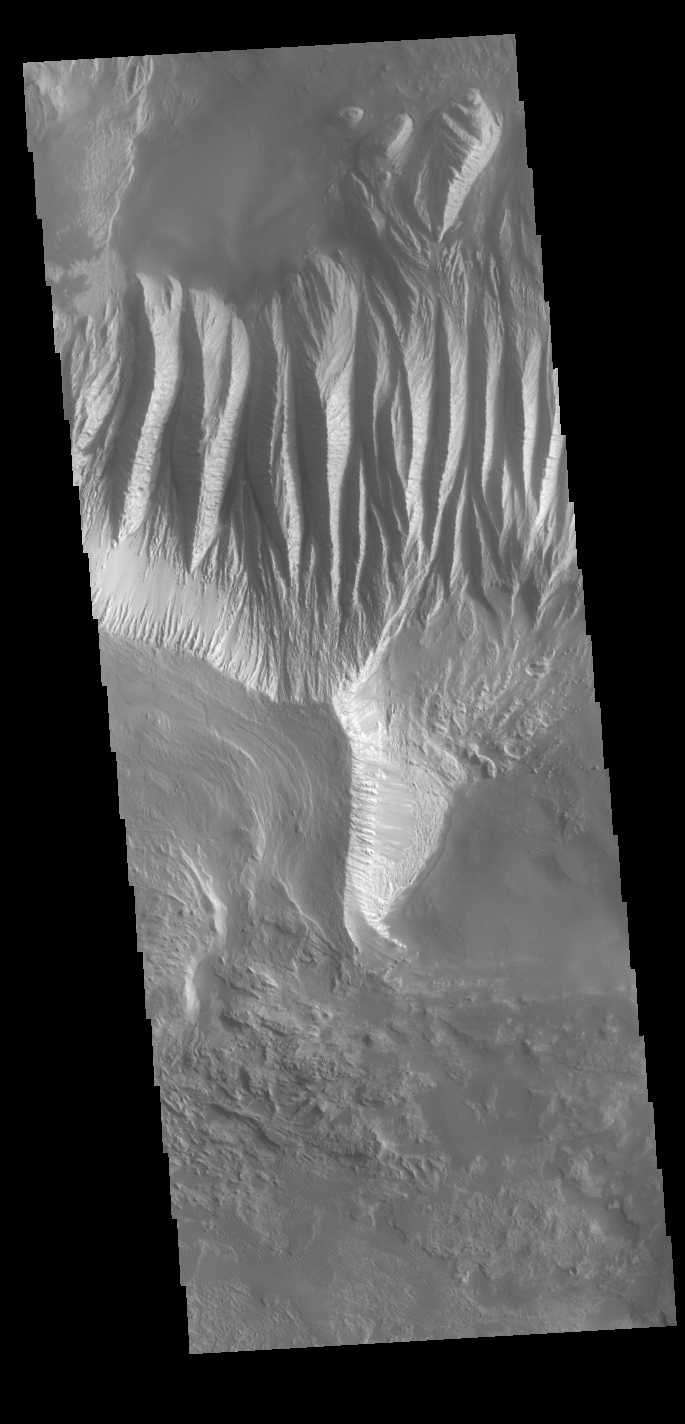

Eastern Candor Chasma

Today’s VIS image shows part of the large hill near the eastern edge of Candor Chasma. Layering is visible toward the bottom of the image. The sides of the hill are deeply incised by erosion, probably including both wind and water processes. Candor Chasma is one of the largest canyons that make up Valles Marineris. It is approximately 810 km long (503 miles) and has is divided into two regions – eastern and western Candor. Candor is located south of Ophir Chasma and north of Melas Chasma. The border with Melas Chasma contains many large landslide deposits. The floor of Candor Chasma includes a variety of landforms, including layered deposits, dunes, landslide deposits and steep sided cliffs and mesas. Many forms of erosion have shaped Candor Chasma. There is evidence of wind and water erosion, as well as significant gravity driven mass wasting (landslides).

Credit: NASA/JPL-Caltech/ASU